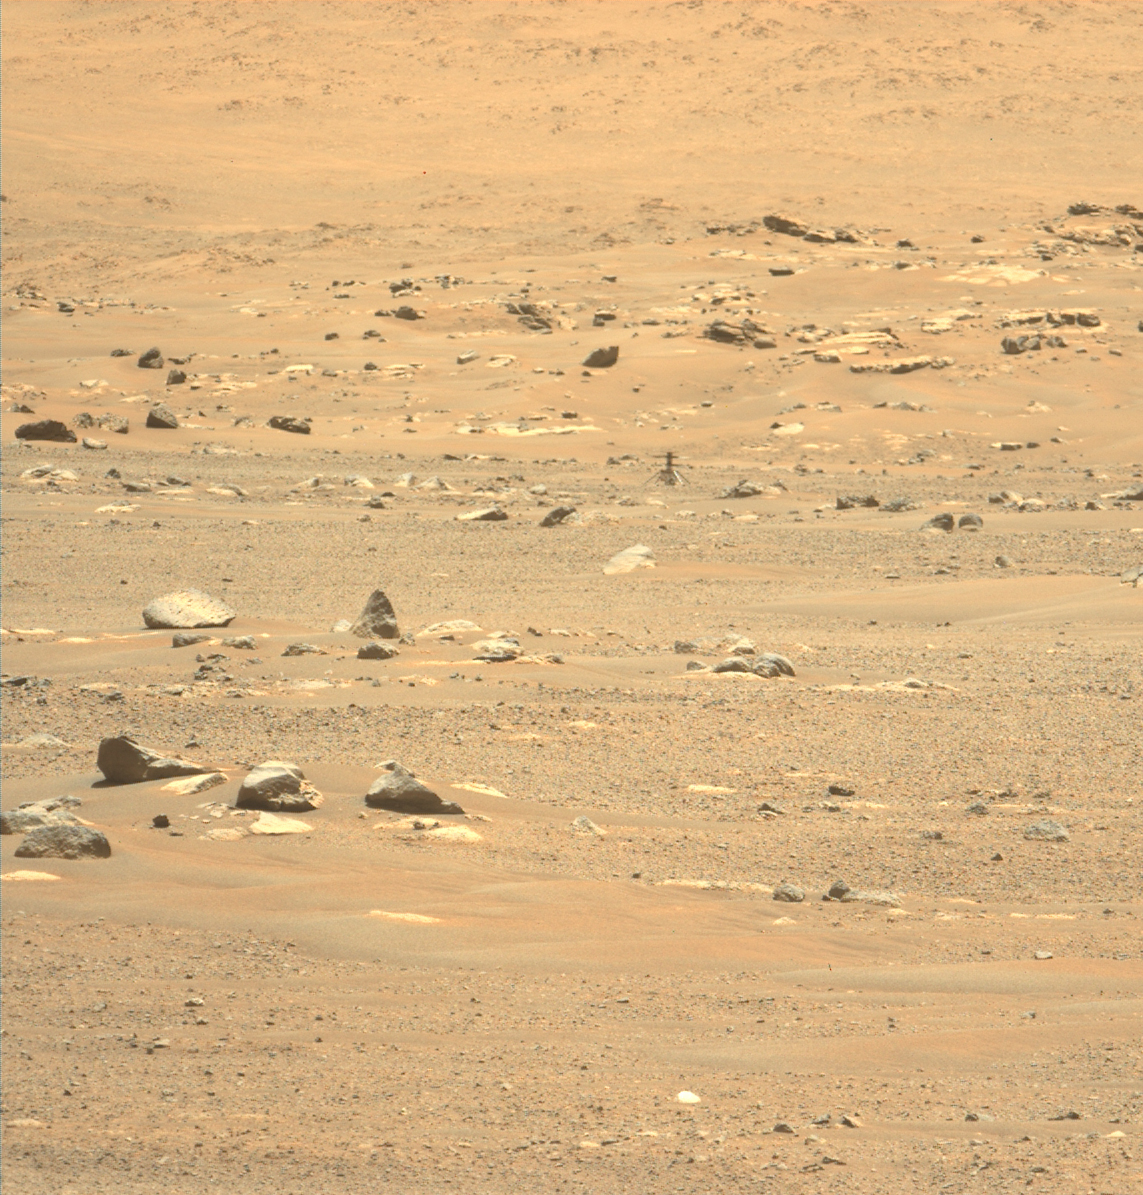

Ingenuity at Third Airfield

This image of Ingenuity was taken on May 23, 2021 – the day after its sixth flight – by the Mastcam-Z instrument aboard the Perseverance Mars rover.

The Ingenuity Mars Helicopter was built by JPL, which also manages the technology demonstration project for NASA Headquarters. It is supported by NASA’s Science, Aeronautics Research, and Space Technology mission directorates. NASA’s Ames Research Center in California’s Silicon Valley, and NASA’s Langley Research Center in Hampton, Virginia, provided significant flight performance analysis and technical assistance during Ingenuity’s development. AeroVironment Inc., Qualcomm, and SolAero also provided design assistance and major vehicle components. Lockheed Martin Space designed and manufactured the Mars Helicopter Delivery System.

A key objective for Perseverance’s mission on Mars is astrobiology, including the search for signs of ancient microbial life. The rover will characterize the planet’s geology and past climate, pave the way for human exploration of the Red Planet, and be the first mission to collect and cache Martian rock and regolith (broken rock and dust).

Subsequent NASA missions, in cooperation with ESA (European Space Agency), would send spacecraft to Mars to collect these sealed samples from the surface and return them to Earth for in-depth analysis.

The Mars 2020 Perseverance mission is part of NASA’s Moon to Mars exploration approach, which includes Artemis missions to the Moon that will help prepare for human exploration of the Red Planet.

JPL built and manages operations of the Perseverance rover.

Arizona State University in Tempe leads the operations of the Mastcam-Z instrument, working in collaboration with Malin Space Science Systems in San Diego.

Credit: NASA/JPL-Caltech/ASU/MSSS